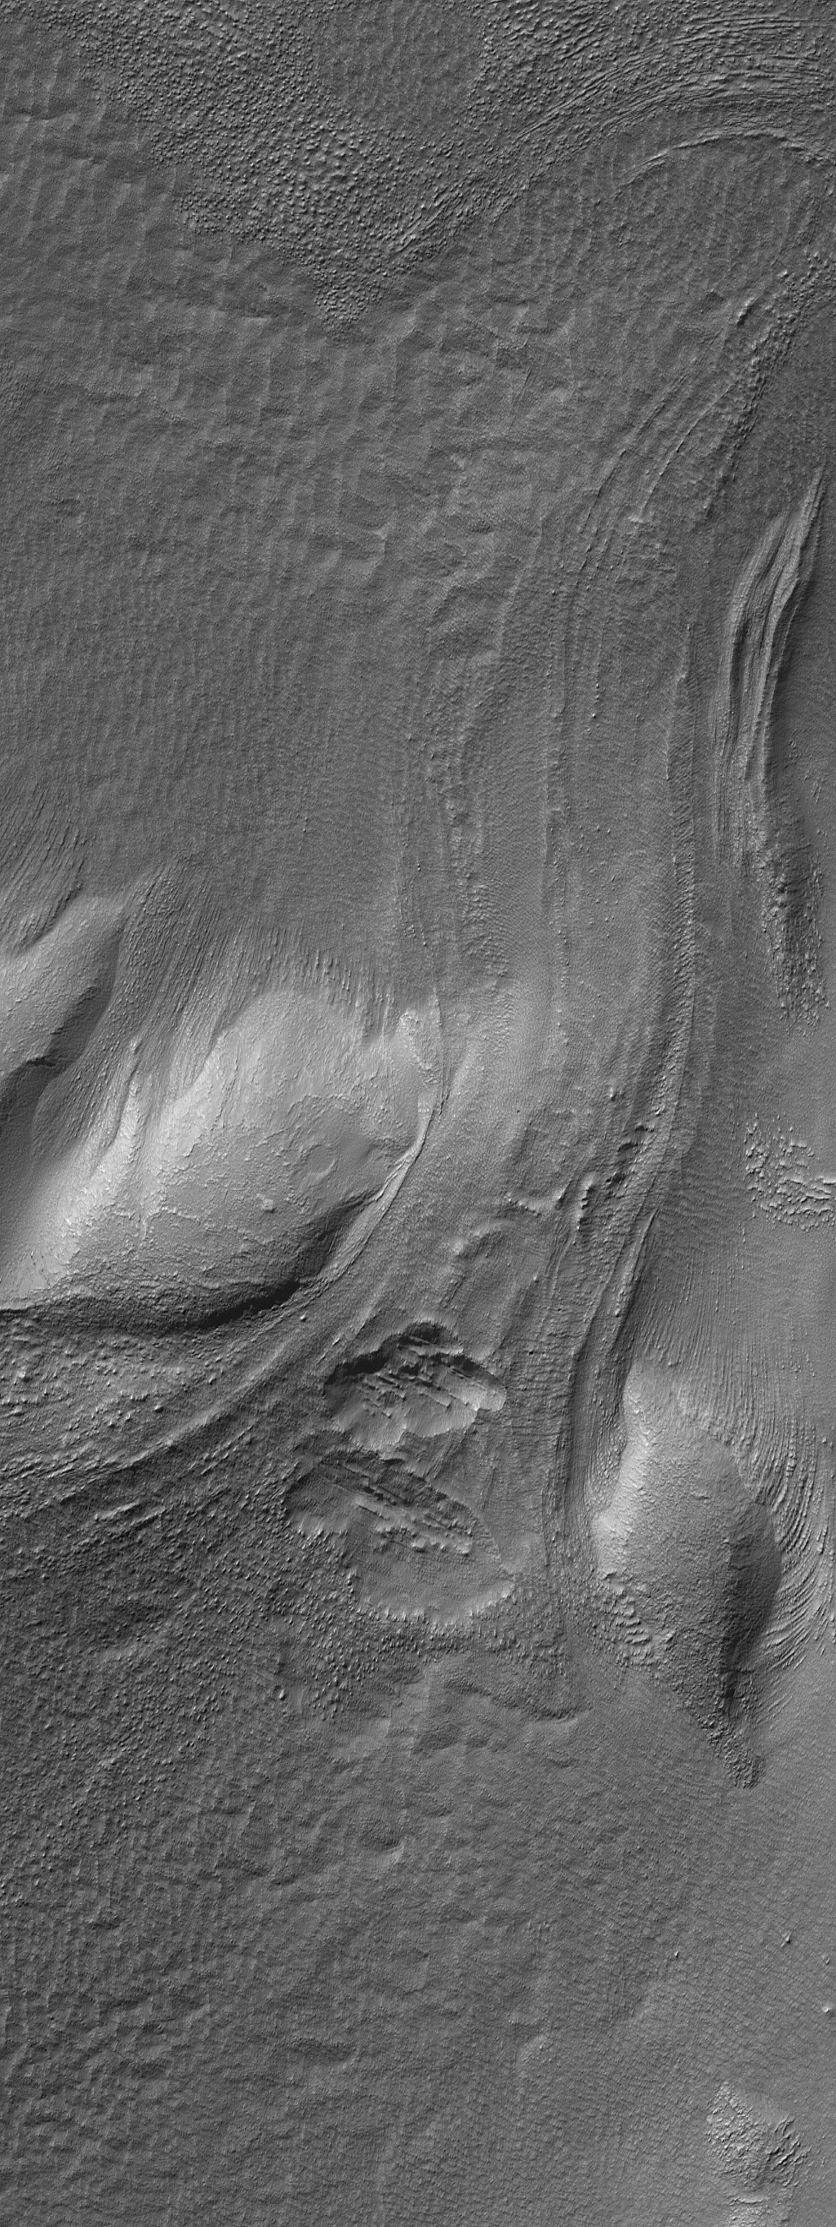

Buried Ends

7 August 2006
This Mars Global Surveyor (MGS) Mars Orbiter Camera (MOC) image shows a flow or landslide feature on a hillslope facing north (toward top/upper right) that is buried on both ends. Both the uphill portion of the slide (just below the center of the image) and the bottom end of the slide, or flow feature (near the upper right corner of the image), is buried. Whether this partially buried landform was formed by simple, dry mass movement (a landslide) or by flow of an ice-rich material, is unclear. The features in this image occur among the massifs located east of the Hellas basin.

Location near: 45.6°S, 248.5°W
Image width: ~3 km (~1.9 mi)
Illumination from: upper left
Season: Southern Autumn

Credit: NASA/JPL/Malin Space Science Systems